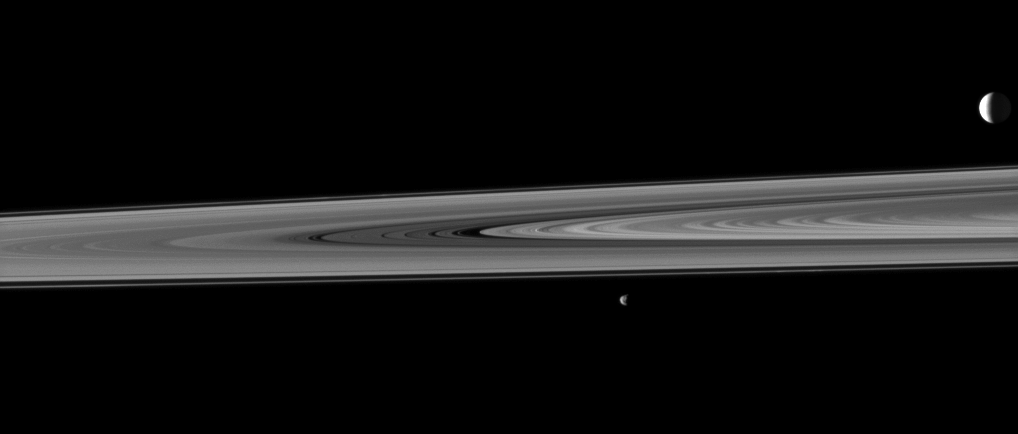

The Space Between

Saturn’s rings occupy the space between two of the planet’s moons in this image which shows the highly reflective moon Enceladus in the background and the smaller moon Janus in the fore.

Janus (179 kilometers, or 111 miles across) is near the center of the image. Enceladus (504 kilometers, or 313 miles across) is on the far right. Janus, at a distance of 2.3 million kilometers (1.4 million miles), is closest to the Cassini spacecraft here. Enceladus, at a distance of 2.6 million kilometers (1.6 million miles), the farthest object in this image. The rings are in between.

This view looks toward the northern, sunlit side of the rings from just above the ringplane. The rings and Janus have been brightened by a factor of two relative to Enceladus.

The image was taken in visible light with the Cassini spacecraft narrow-angle camera on Nov. 28, 2009. Scale on Enceladus is 16 kilometers (10 miles) per pixel.

The Cassini-Huygens mission is a cooperative project of NASA, the European Space Agency and the Italian Space Agency. The Jet Propulsion Laboratory, a division of the California Institute of Technology in Pasadena, manages the mission for NASA’s Science Mission Directorate, Washington, D.C. The Cassini orbiter and its two onboard cameras were designed, developed and assembled at JPL. The imaging operations center is based at the Space Science Institute in Boulder, Colo.

Credit: NASA/JPL/Space Science Institute